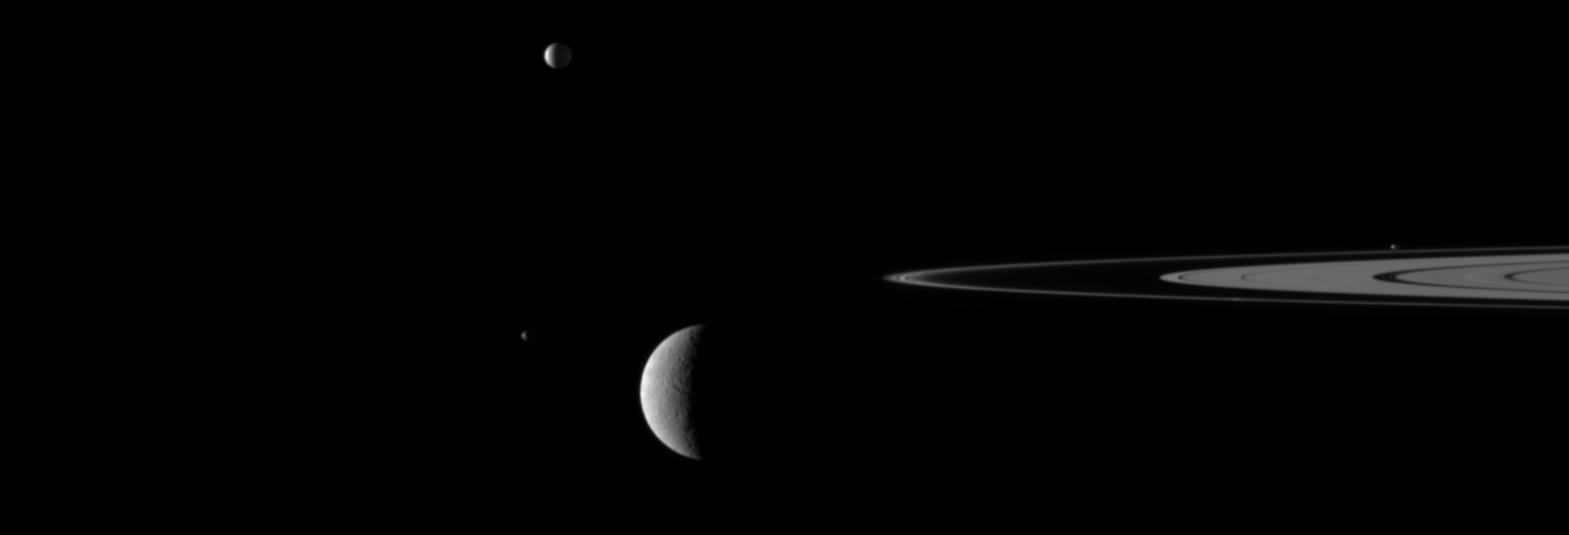

Moon Jumble

A gaggle of moons parades around Saturn’s rings in this movie from NASA’s Cassini spacecraft, featuring Rhea and three other moons.

This sight may at first appear confusing, with four moons moving to and fro in their orbits. But imaging sequences like this, in which one moon passes close to or in front of another, actually help scientists refine their understanding of the orbits of Saturn’s moons. The movie is a concatenation of 12 still images obtained over a span of 19 minutes. The images were re-projected to a uniform view and computer interpolation was used to smooth the moons’ motion between the frames.

At the start of the movie, Rhea (1,528 kilometers, 949 miles across) is at the lower left and moving to the right, as seen by Cassini. Janus (179 kilometers, 111 miles across) is near Rhea in the lower left. Mimas (396 kilometers, 246 miles across) is near the center top and is moving left. About one-third of the way through the movie, Pandora (81 kilometers, 50 miles across) enters the frame on the right, orbiting just beyond Saturn’s rings.

Mimas is farthest from Cassini at a distance of approximately 2.5 million kilometers (1.6 million miles). Rhea is closest to the spacecraft at a distance of approximately 1.9 million kilometers (1.2 million miles). Mimas travels at an average speed of 14 kilometers per second (31,000 mph). Janus’ and Pandora’s average speeds are each about 16 kilometers per second (36,000 mph). Rhea is the slowest of this quartet, traveling at an average speed of about 8 kilometers per second (18,000 mph).

(For other movies like this one, see PIA11695 and PIA11692.)

This view looks toward the northern, sunlit side of the rings from just above the ring plane.

The images were obtained in visible light with Cassini’s narrow-angle camera on Nov. 8, 2009. The view was acquired at a Sun-Rhea-spacecraft, or phase, angle of 105 degrees. Scale on Rhea is 11 kilometers (7 miles) per pixel.

The Cassini-Huygens mission is a cooperative project of NASA, the European Space Agency and the Italian Space Agency. The Jet Propulsion Laboratory, a division of the California Institute of Technology in Pasadena, manages the mission for NASA’s Science Mission Directorate, Washington, D.C. The Cassini orbiter and its two onboard cameras were designed, developed and assembled at JPL. The imaging operations center is based at the Space Science Institute in Boulder, Colo.

Credit: NASA/JPL/Space Science Institute